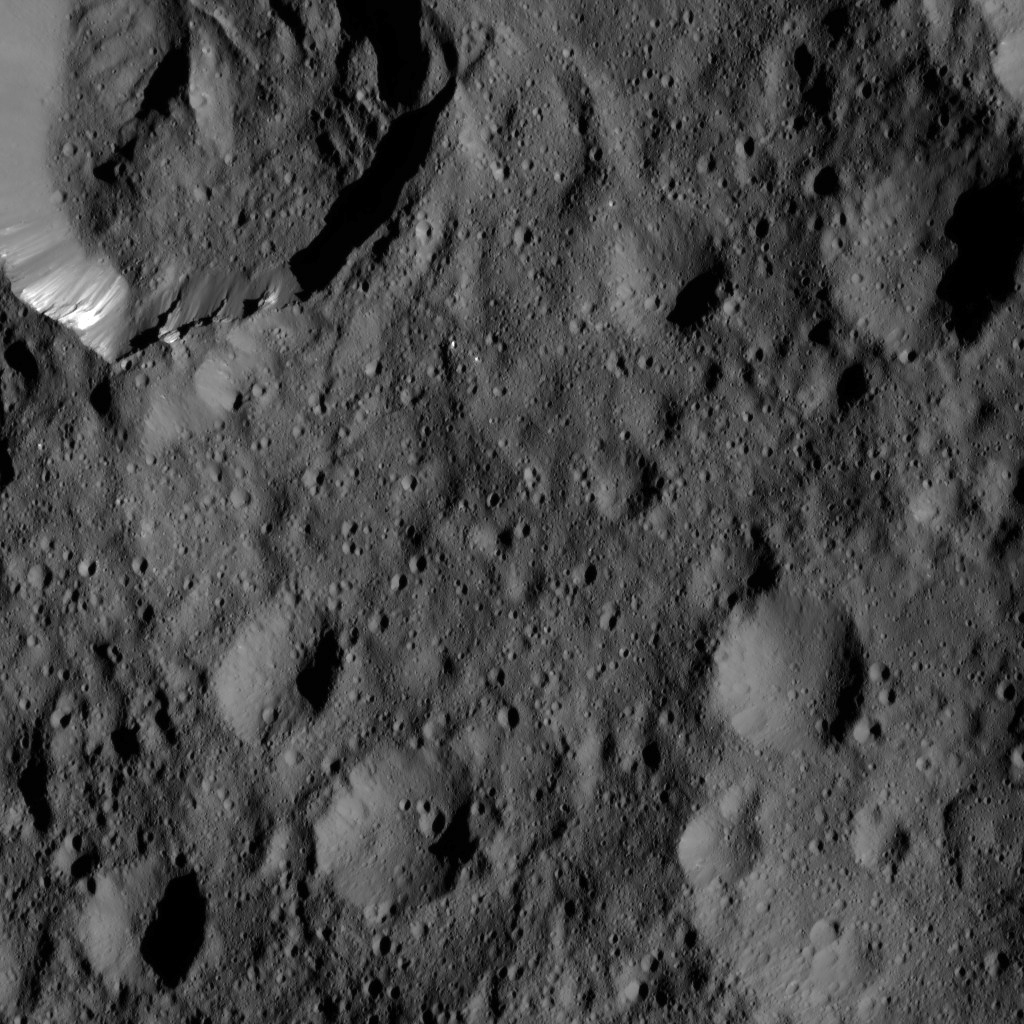

Dawn LAMO Image 171

This view from NASA’s Dawn spacecraft shows Takel Crater (at top left) on Ceres. Takel is 14 miles (22 kilometers) wide and exhibits streaks of bright material on its walls. The image is centered at 48 degrees north latitude, 281 degrees east longitude.

Dawn took this image on June 6, 2016, from its low-altitude mapping orbit, at a distance of about 240 miles (385 kilometers) above the surface. The image resolution is 120 feet (35 meters) per pixel.

Dawn’s mission is managed by JPL for NASA’s Science Mission Directorate in Washington. Dawn is a project of the directorate’s Discovery Program, managed by NASA’s Marshall Space Flight Center in Huntsville, Alabama. UCLA is responsible for overall Dawn mission science. Orbital ATK, Inc., in Dulles, Virginia, designed and built the spacecraft. The German Aerospace Center, the Max Planck Institute for Solar System Research, the Italian Space Agency and the Italian National Astrophysical Institute are international partners on the mission team.

Credit: NASA/JPL-Caltech/UCLA/MPS/DLR/IDA